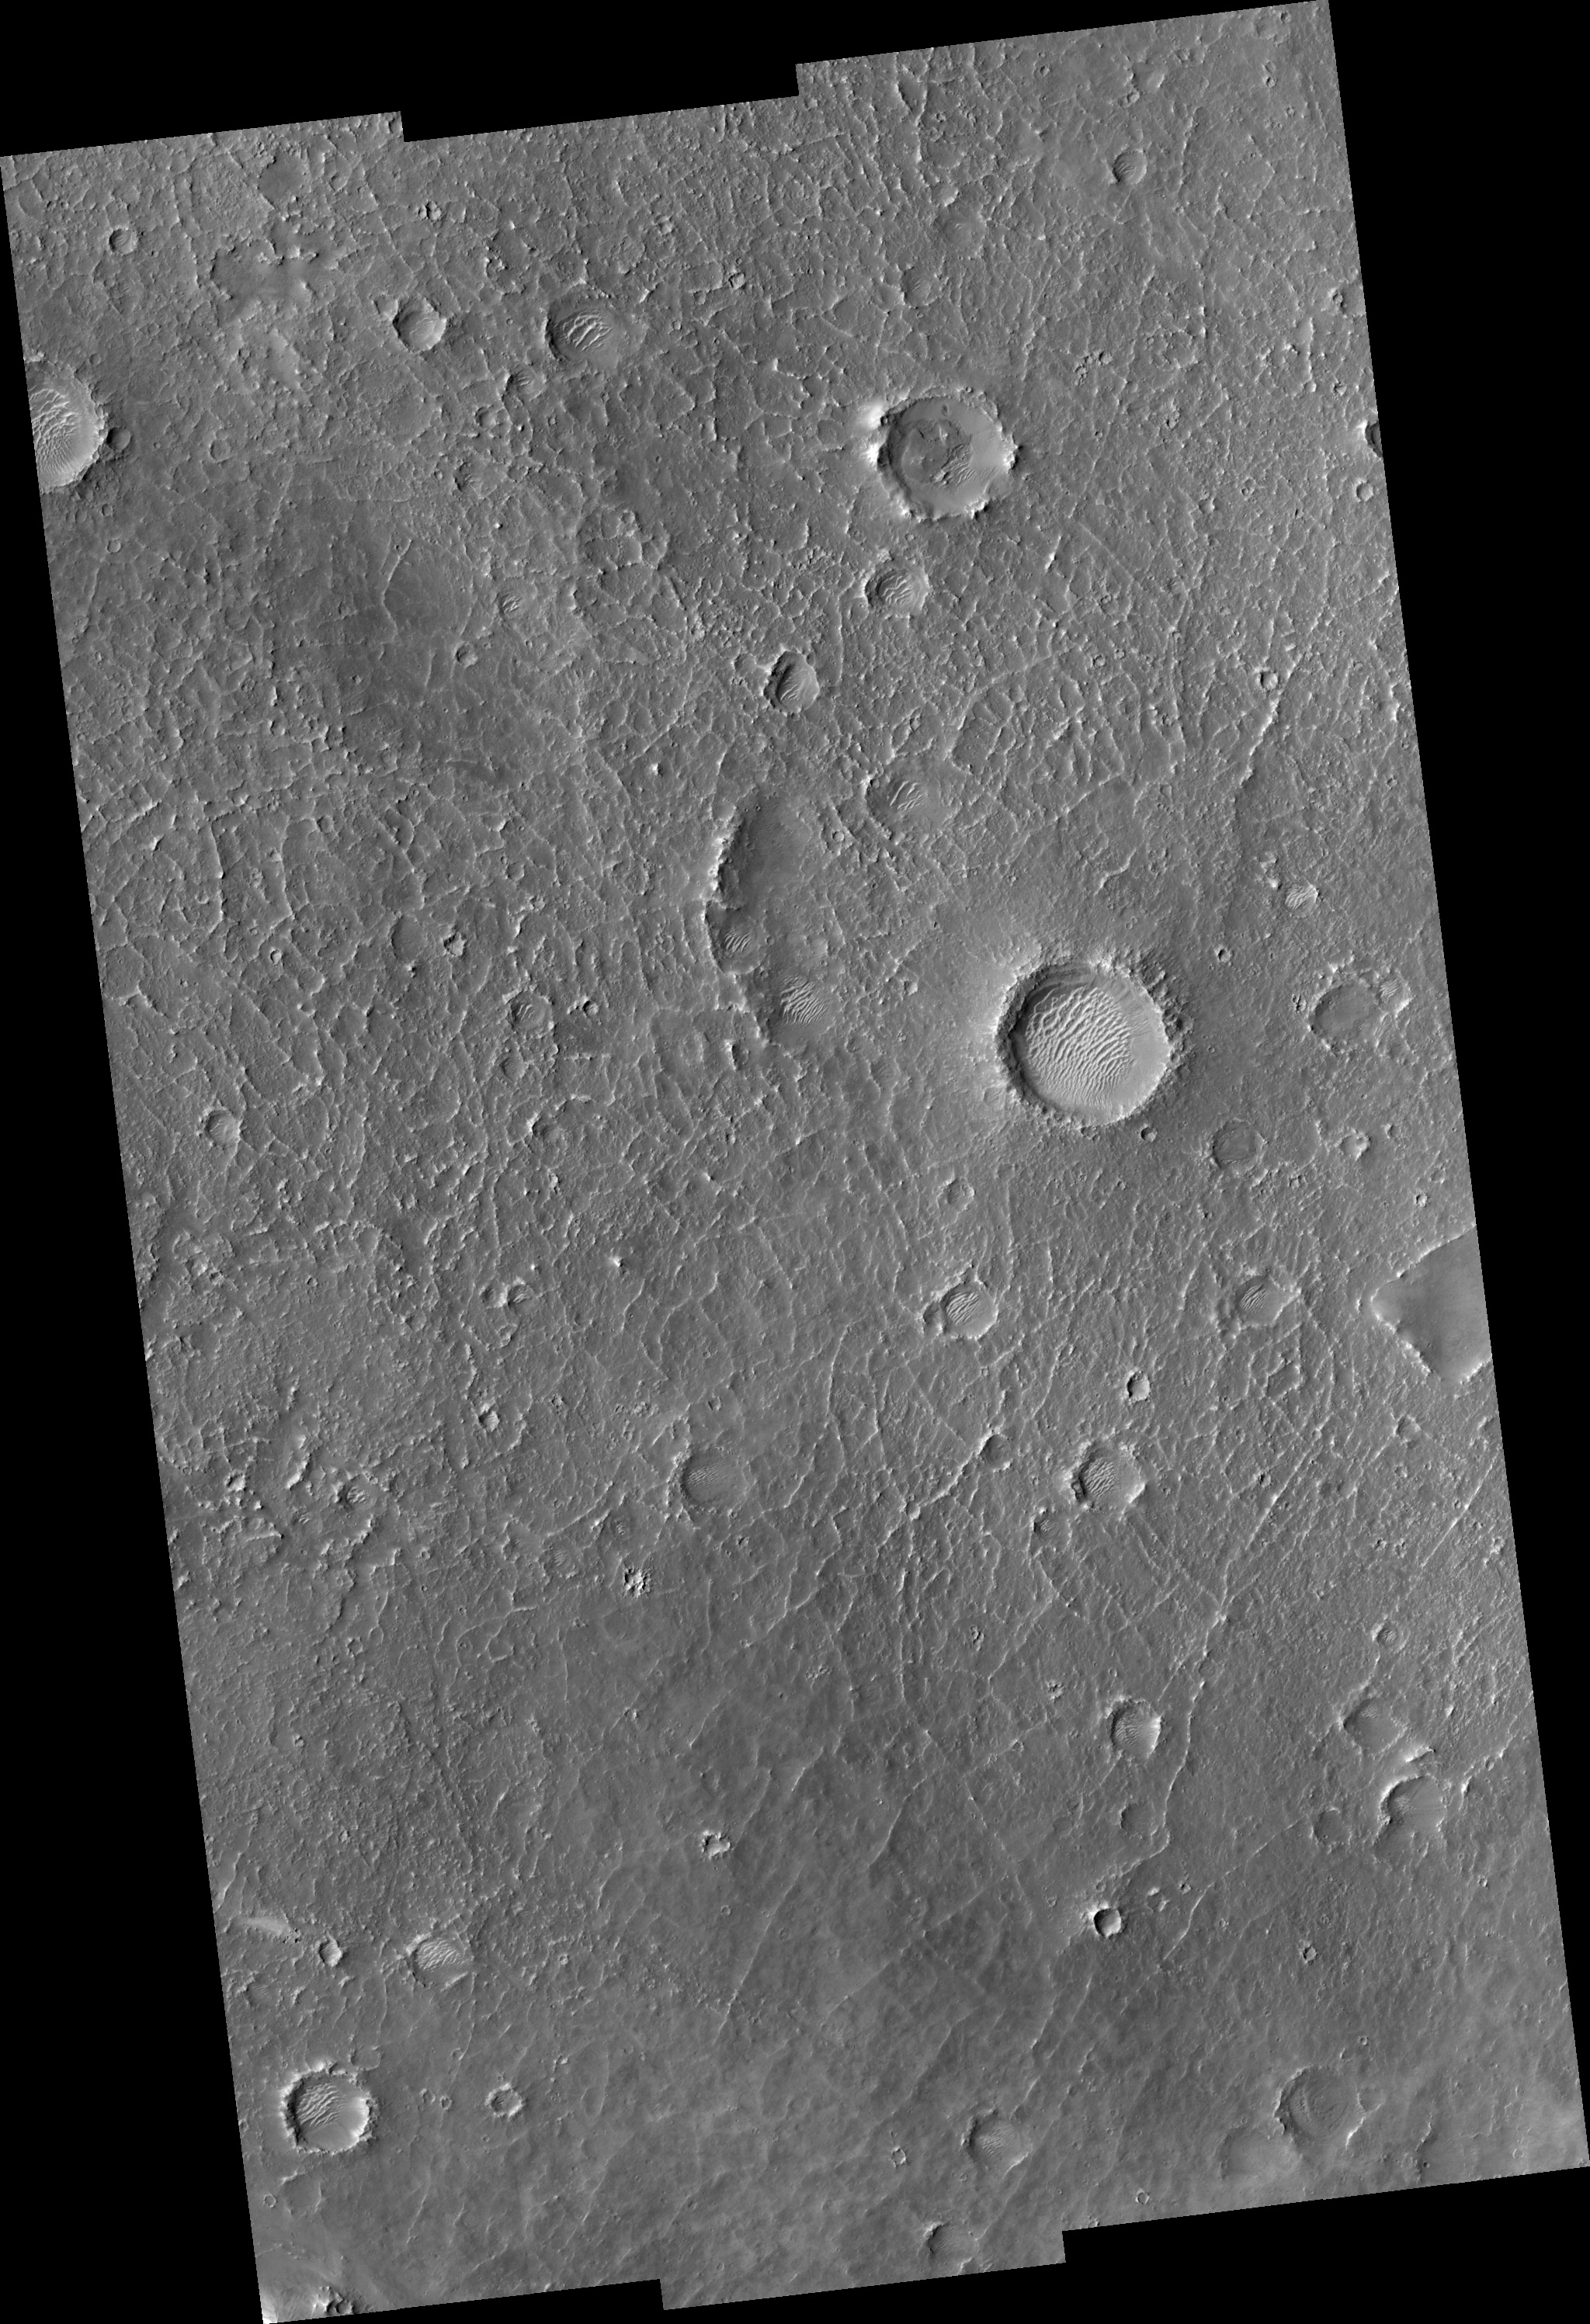

Proposed MSL Site in Becquerel Crater

HiRISE image (PSP_001480_2015) of proposed landing site for the Mars Science Laboratory (MSL) in Becquerel Crater.

Observation Toolbox
Acquisition date: 11 November 2006
Local Mars time: 3:27 PM
Degrees latitude (centered): 21.3°
Degrees longitude (East): 352.5°
Range to target site: 283.6 km (177.3 miles)
Original image scale range: from 28.4 cm/pixel (with 1 x 1 binning) to 113.5 cm/pixel (with 4 x 4 binning)
Map-projected scale: 25 cm/pixel and north is up
Map-projection: EQUIRECTANGULAR
Emission angle: 0.2°
Phase angle: 49.1°
Solar incidence angle: 49°, with the Sun about 41° above the horizon
Solar longitude: 137.9°, Northern Summer

NASA’s Jet Propulsion Laboratory, a division of the California Institute of Technology in Pasadena, manages the Mars Reconnaissance Orbiter for NASA’s Science Mission Directorate, Washington. Lockheed Martin Space Systems, Denver, is the prime contractor for the project and built the spacecraft. The High Resolution Imaging Science Experiment is operated by the University of Arizona, Tucson, and the instrument was built by Ball Aerospace and Technology Corp., Boulder, Colo.

Credit: NASA/JPL/Univ. of Arizona